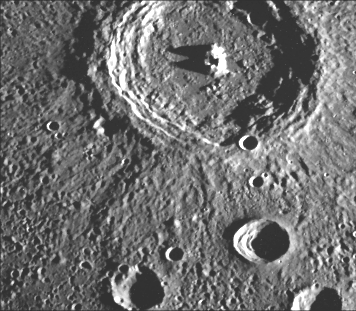

Terraced Craters

This crater (98 km diameter) illustrates the narrow hummocky rim facies, radial ridges, and surrounding extensive field of secondary craters. The well-developed interior terraces and central peaks are typical for mercurian craters in this size range. Note that the smaller craters in the foreground (25-km diameter) also are terraced. This image (FDS 80) was taken during the spacecraft’s first encounter with Mercury.

The Mariner 10 mission, managed by the Jet Propulsion Laboratory for NASA’s Office of Space Science, explored Venus in February 1974 on the way to three encounters with Mercury-in March and September 1974 and in March 1975. The spacecraft took more than 7,000 photos of Mercury, Venus, the Earth and the Moon.

Credit: NASA/JPL/Northwestern University